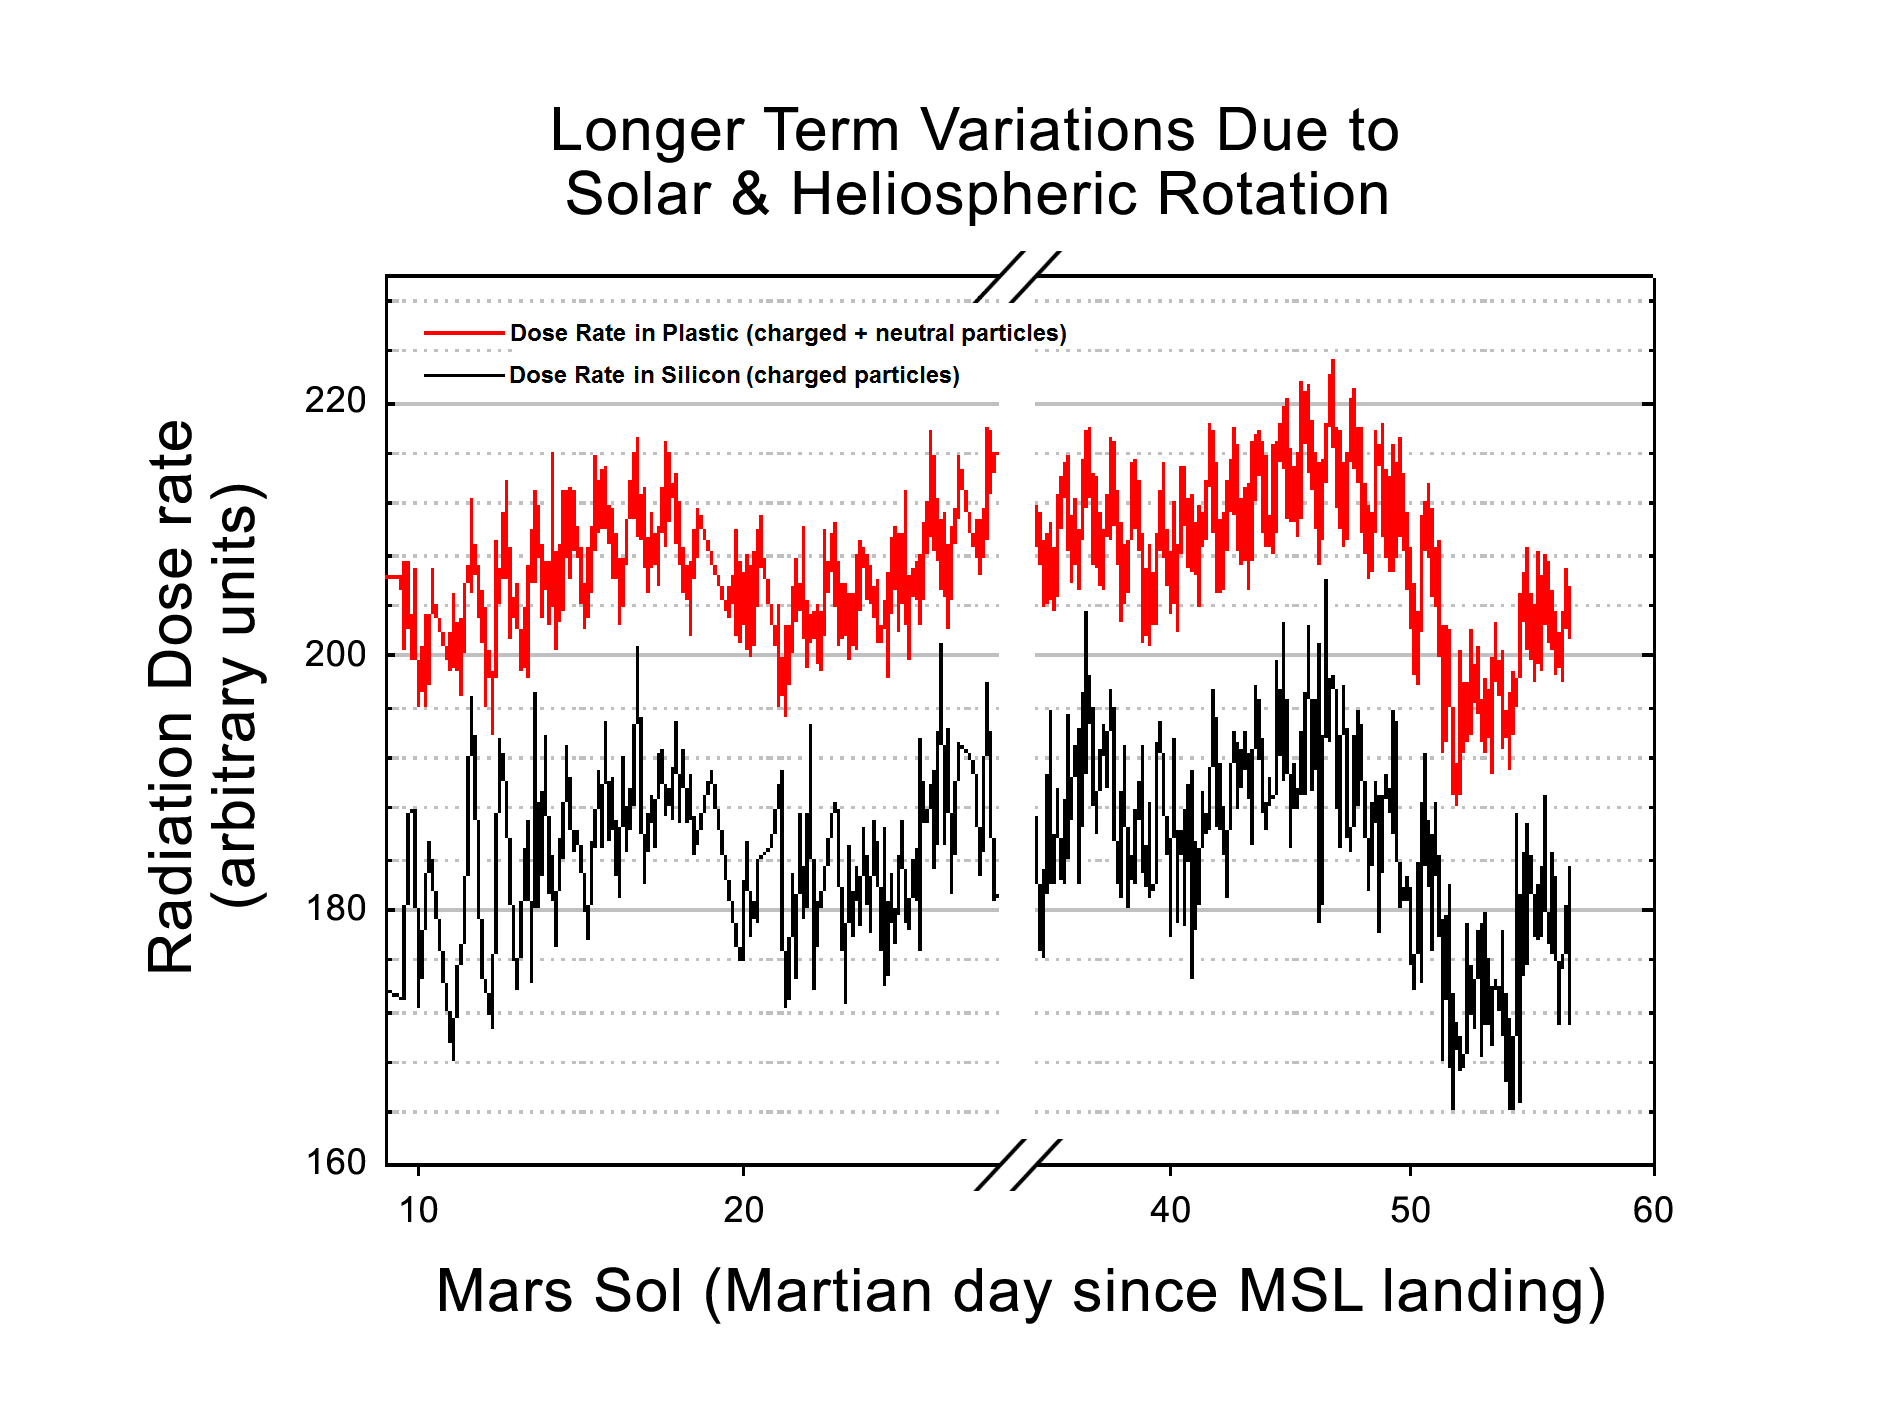

Longer-Term Radiation Variations at Gale Crater

This graphic shows the variation of radiation dose measured by the Radiation Assessment Detector on NASA’s Curiosity rover over about 50 sols, or Martian days, on Mars. (On Earth, Sol 10 was Aug. 15 and Sol 60 was Oct. 6, 2012.) The dose rate of charged particles was measured using silicon detectors and is shown in black. The total dose rate (from both charged particles and neutral particles) was measured using a plastic scintillator and is shown in red.

The variations occur each day and also on longer timescales. The daily variations are driven by the thickness of the Mars atmosphere. The longer-term variations appear to be driven by the structure of the gas and plasma in the interplanetary space near Mars. This structure, called the heliosphere, is magnetically tied to the sun, and rotates together with the sun over a period of about 27 days. The density of this heliospheric structure, as seen at Mars, varies with a roughly 27-day period, and provides “shielding” from galactic cosmic rays outside the solar system, in much the same way that the Mars atmosphere provides shielding.

The graphic has a few gaps for software uploads and other mission priorities. Radiation dose is given in arbitrary units to reflect the magnitude of the variations. Calibration of the absolute dose levels is ongoing.

NASA’s Jet Propulsion Laboratory, a division of the California Institute of Technology, Pasadena, manages the Mars Science Laboratory Project for NASA’s Science Mission Directorate, Washington. JPL designed and built the rover.

Credit: NASA/JPL-Caltech/SwRI